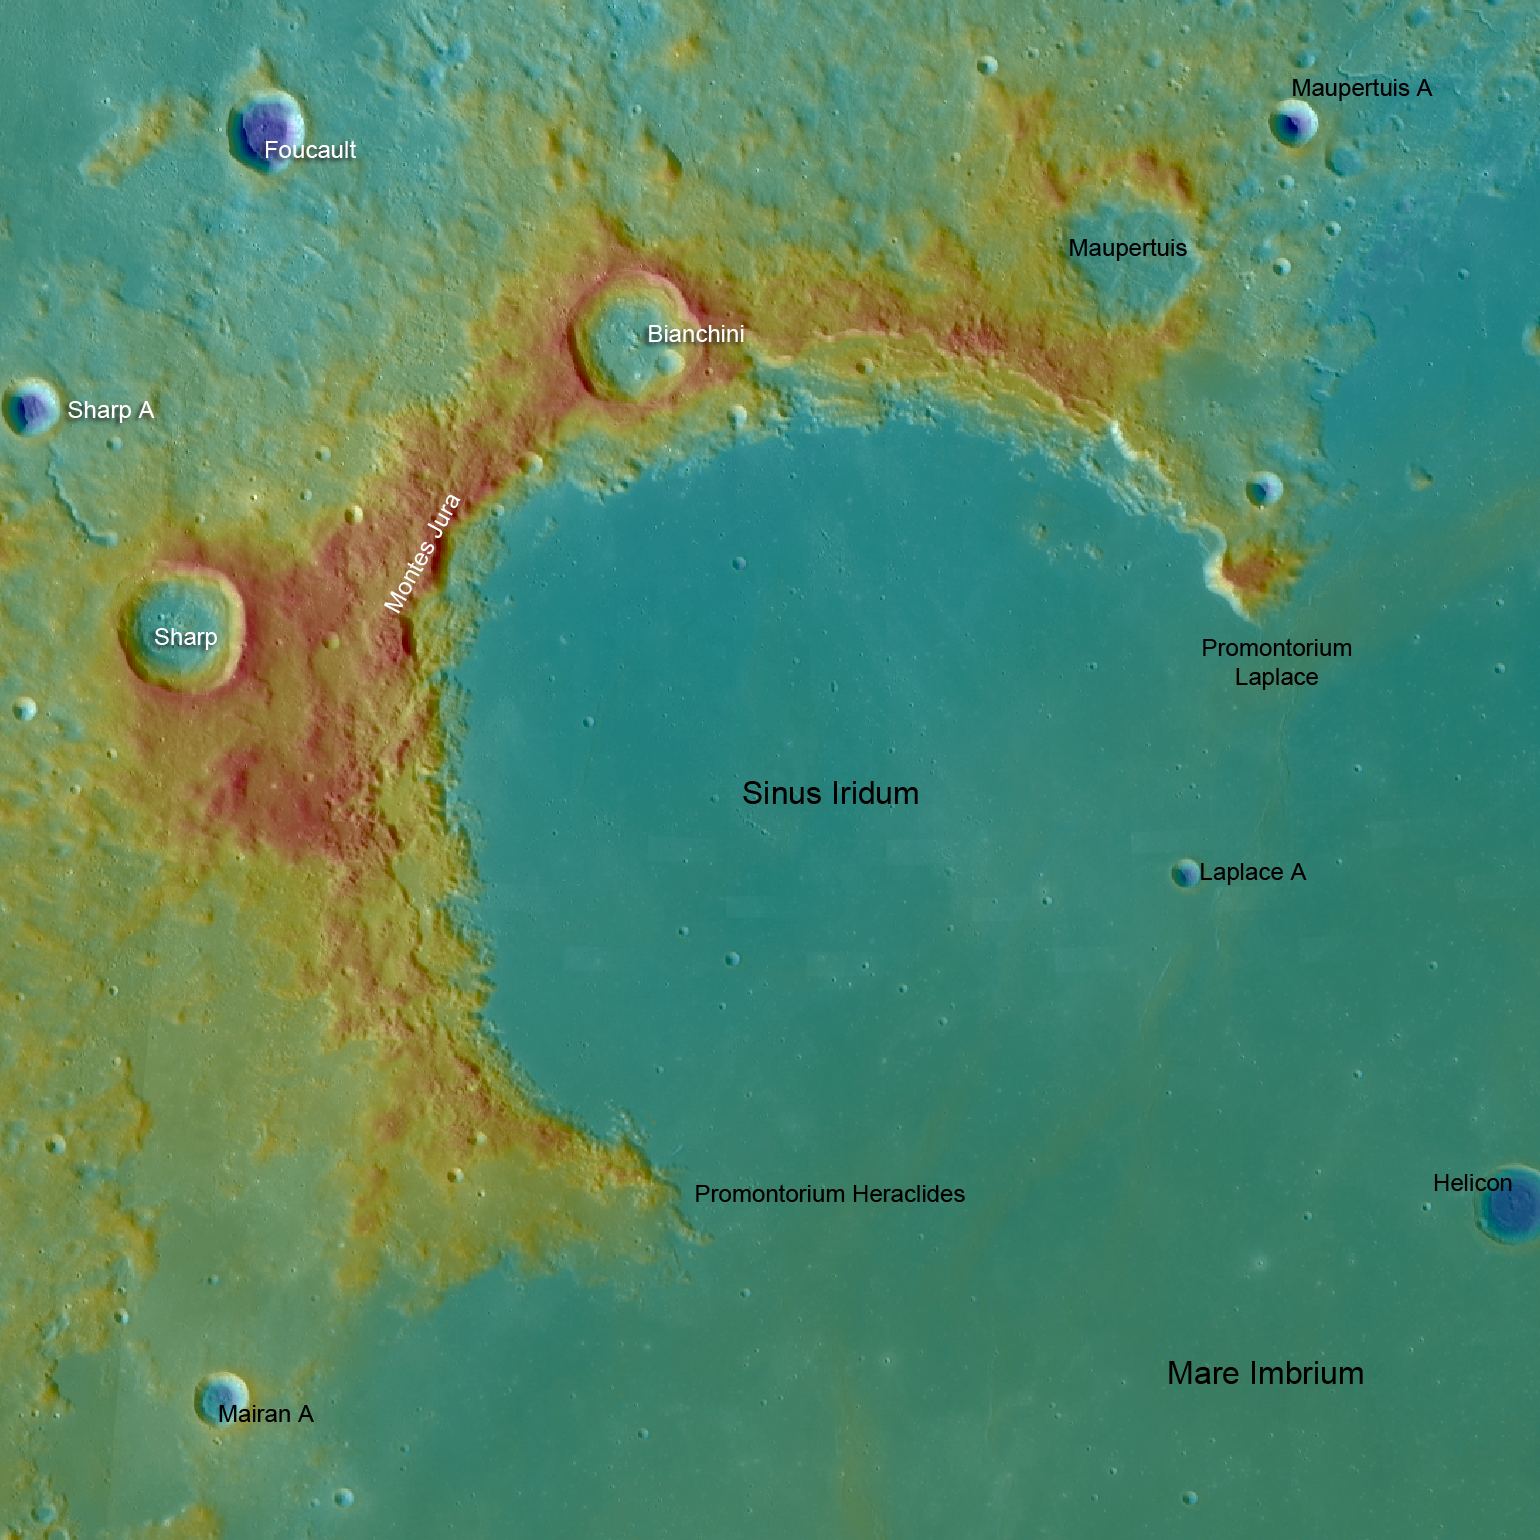

Sinus Iridum

LROC WAC topography of Sinus Iridum, blue shows the lowest areas and red the highest. From promontory to promontory Sinus Iridum is 235 kilometers (146 miles) across.

NASA’s Goddard Space Flight Center built and manages the mission for the Exploration Systems Mission Directorate at NASA Headquarters in Washington. The Lunar Reconnaissance Orbiter Camera was designed to acquire data for landing site certification and to conduct polar illumination studies and global mapping. Operated by Arizona State University, LROC consists of a pair of narrow-angle cameras (NAC) and a single wide-angle camera (WAC). The mission is expected to return over 70 terabytes of image data.

Credit: NASA/GSFC/Arizona State University